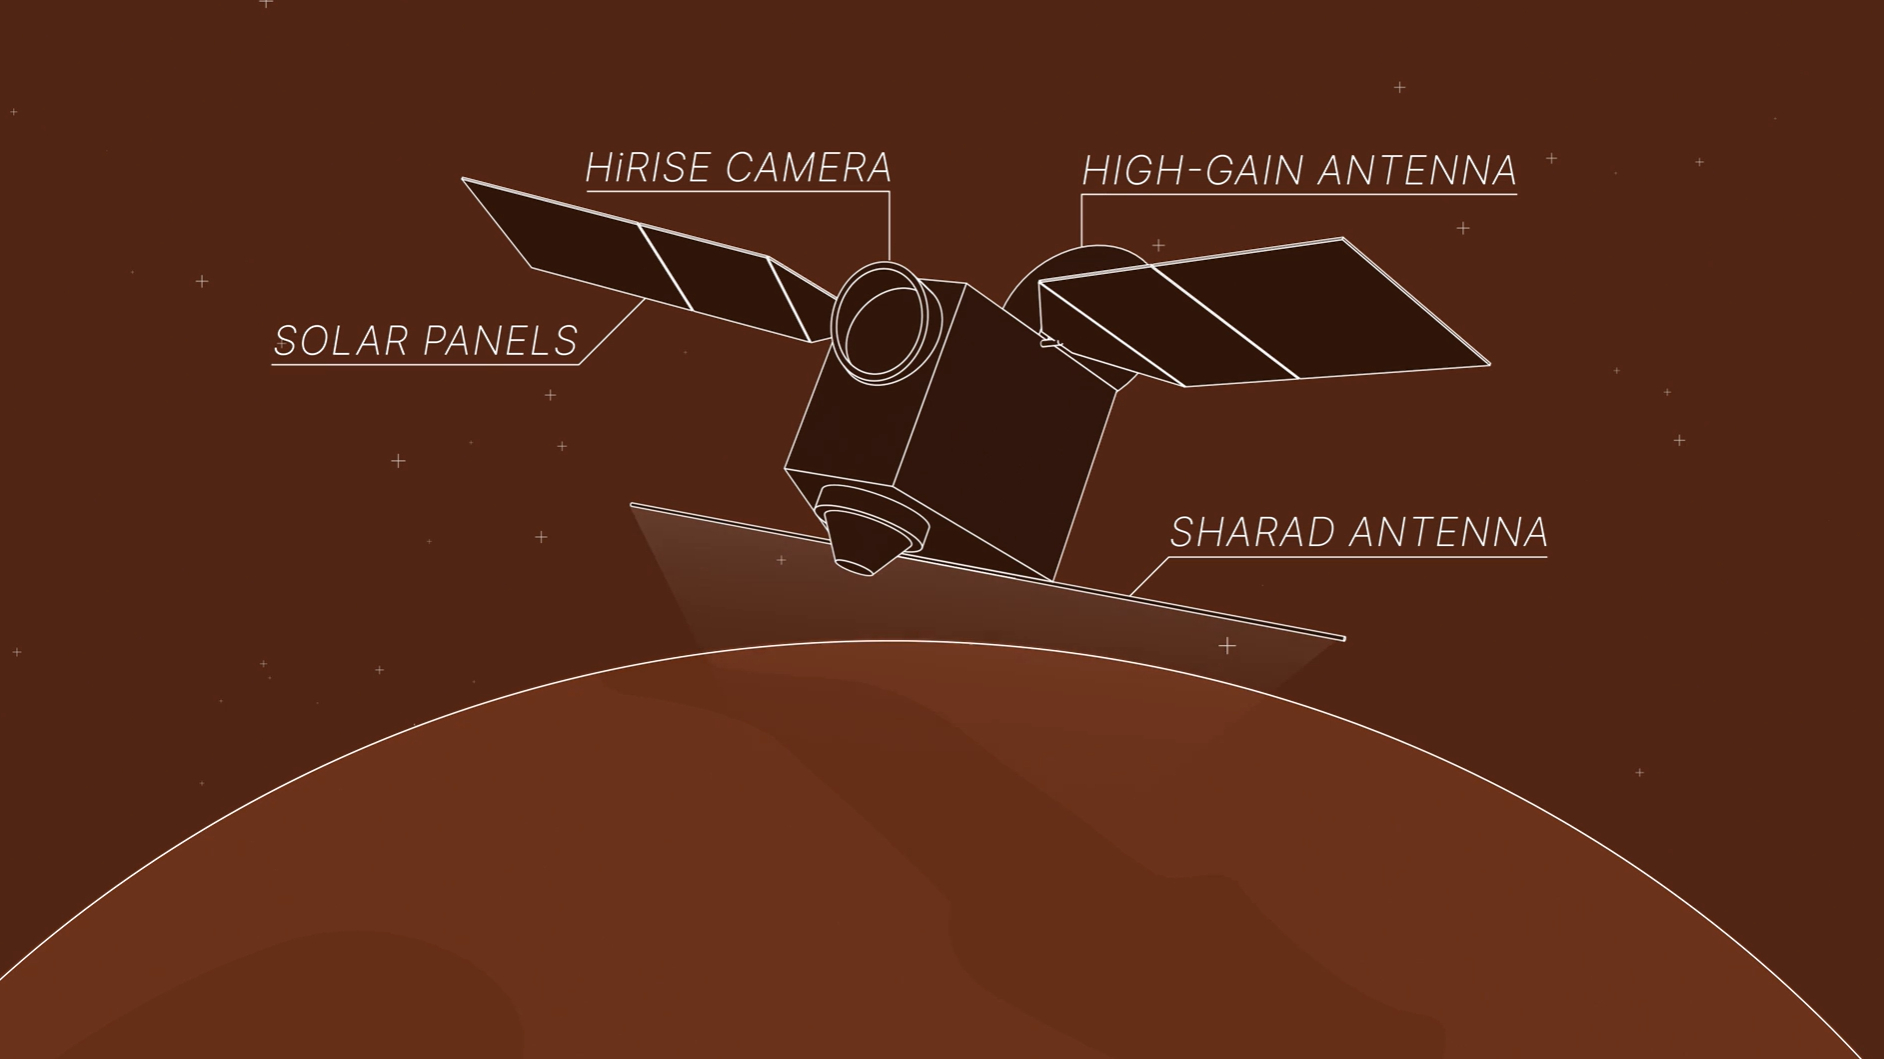

MRO’s ‘Very Large Roll,’ Animated

This animation depicts NASA’s Mars Reconnaissance Orbiter (MRO) performing what’s called a “very large roll”: a 120-degree roll that can increase the capabilities of the spacecraft’s subsurface radar instrument, called Shallow Radar, or SHARAD. Very large rolls boost SHARAD’s signal by 10 times or more, giving scientists a clearer and deeper look below the Martian surface than MRO has ever had before.

The orbiter was designed to roll up to 30 degrees in any direction so that it can point its instruments at surface targets. These standard rolls give cameras like the High-Resolution Imaging Science Experiment (HiRISE) prime viewing at the front of MRO at the expense of SHARAD, which has an antenna mounted at the back of the orbiter. While this setup helps the cameras, it also means that radio signals SHARAD pings onto the surface below encounter parts of the spacecraft, interfering with the signals and resulting in images that are less clear.

In 2023, the team decided to try developing 120-degree rolls – the very large rolls – that rotate SHARAD’s antenna toward the planet and provide the radio waves an unobstructed path to the surface. That lets the radar’s signals reach deeper and get a clearer picture of rocks, sand, and geologic layers underground. It also helps SHARAD look for water ice in the near-subsurface that could be accessed by astronauts to produce rocket propellant for the trip home and is important for learning more about the climate, geology, and potential for life at Mars.

NASA’s Jet Propulsion Laboratory in Southern California manages MRO for the agency’s Science Mission Directorate in Washington as part of its Mars Exploration Program portfolio. SHARAD was provided by the Italian Space Agency. Its operations are led by Sapienza University of Rome, and its data is analyzed by a joint U.S.-Italian science team.

Credit: NASA/JPL-Caltech